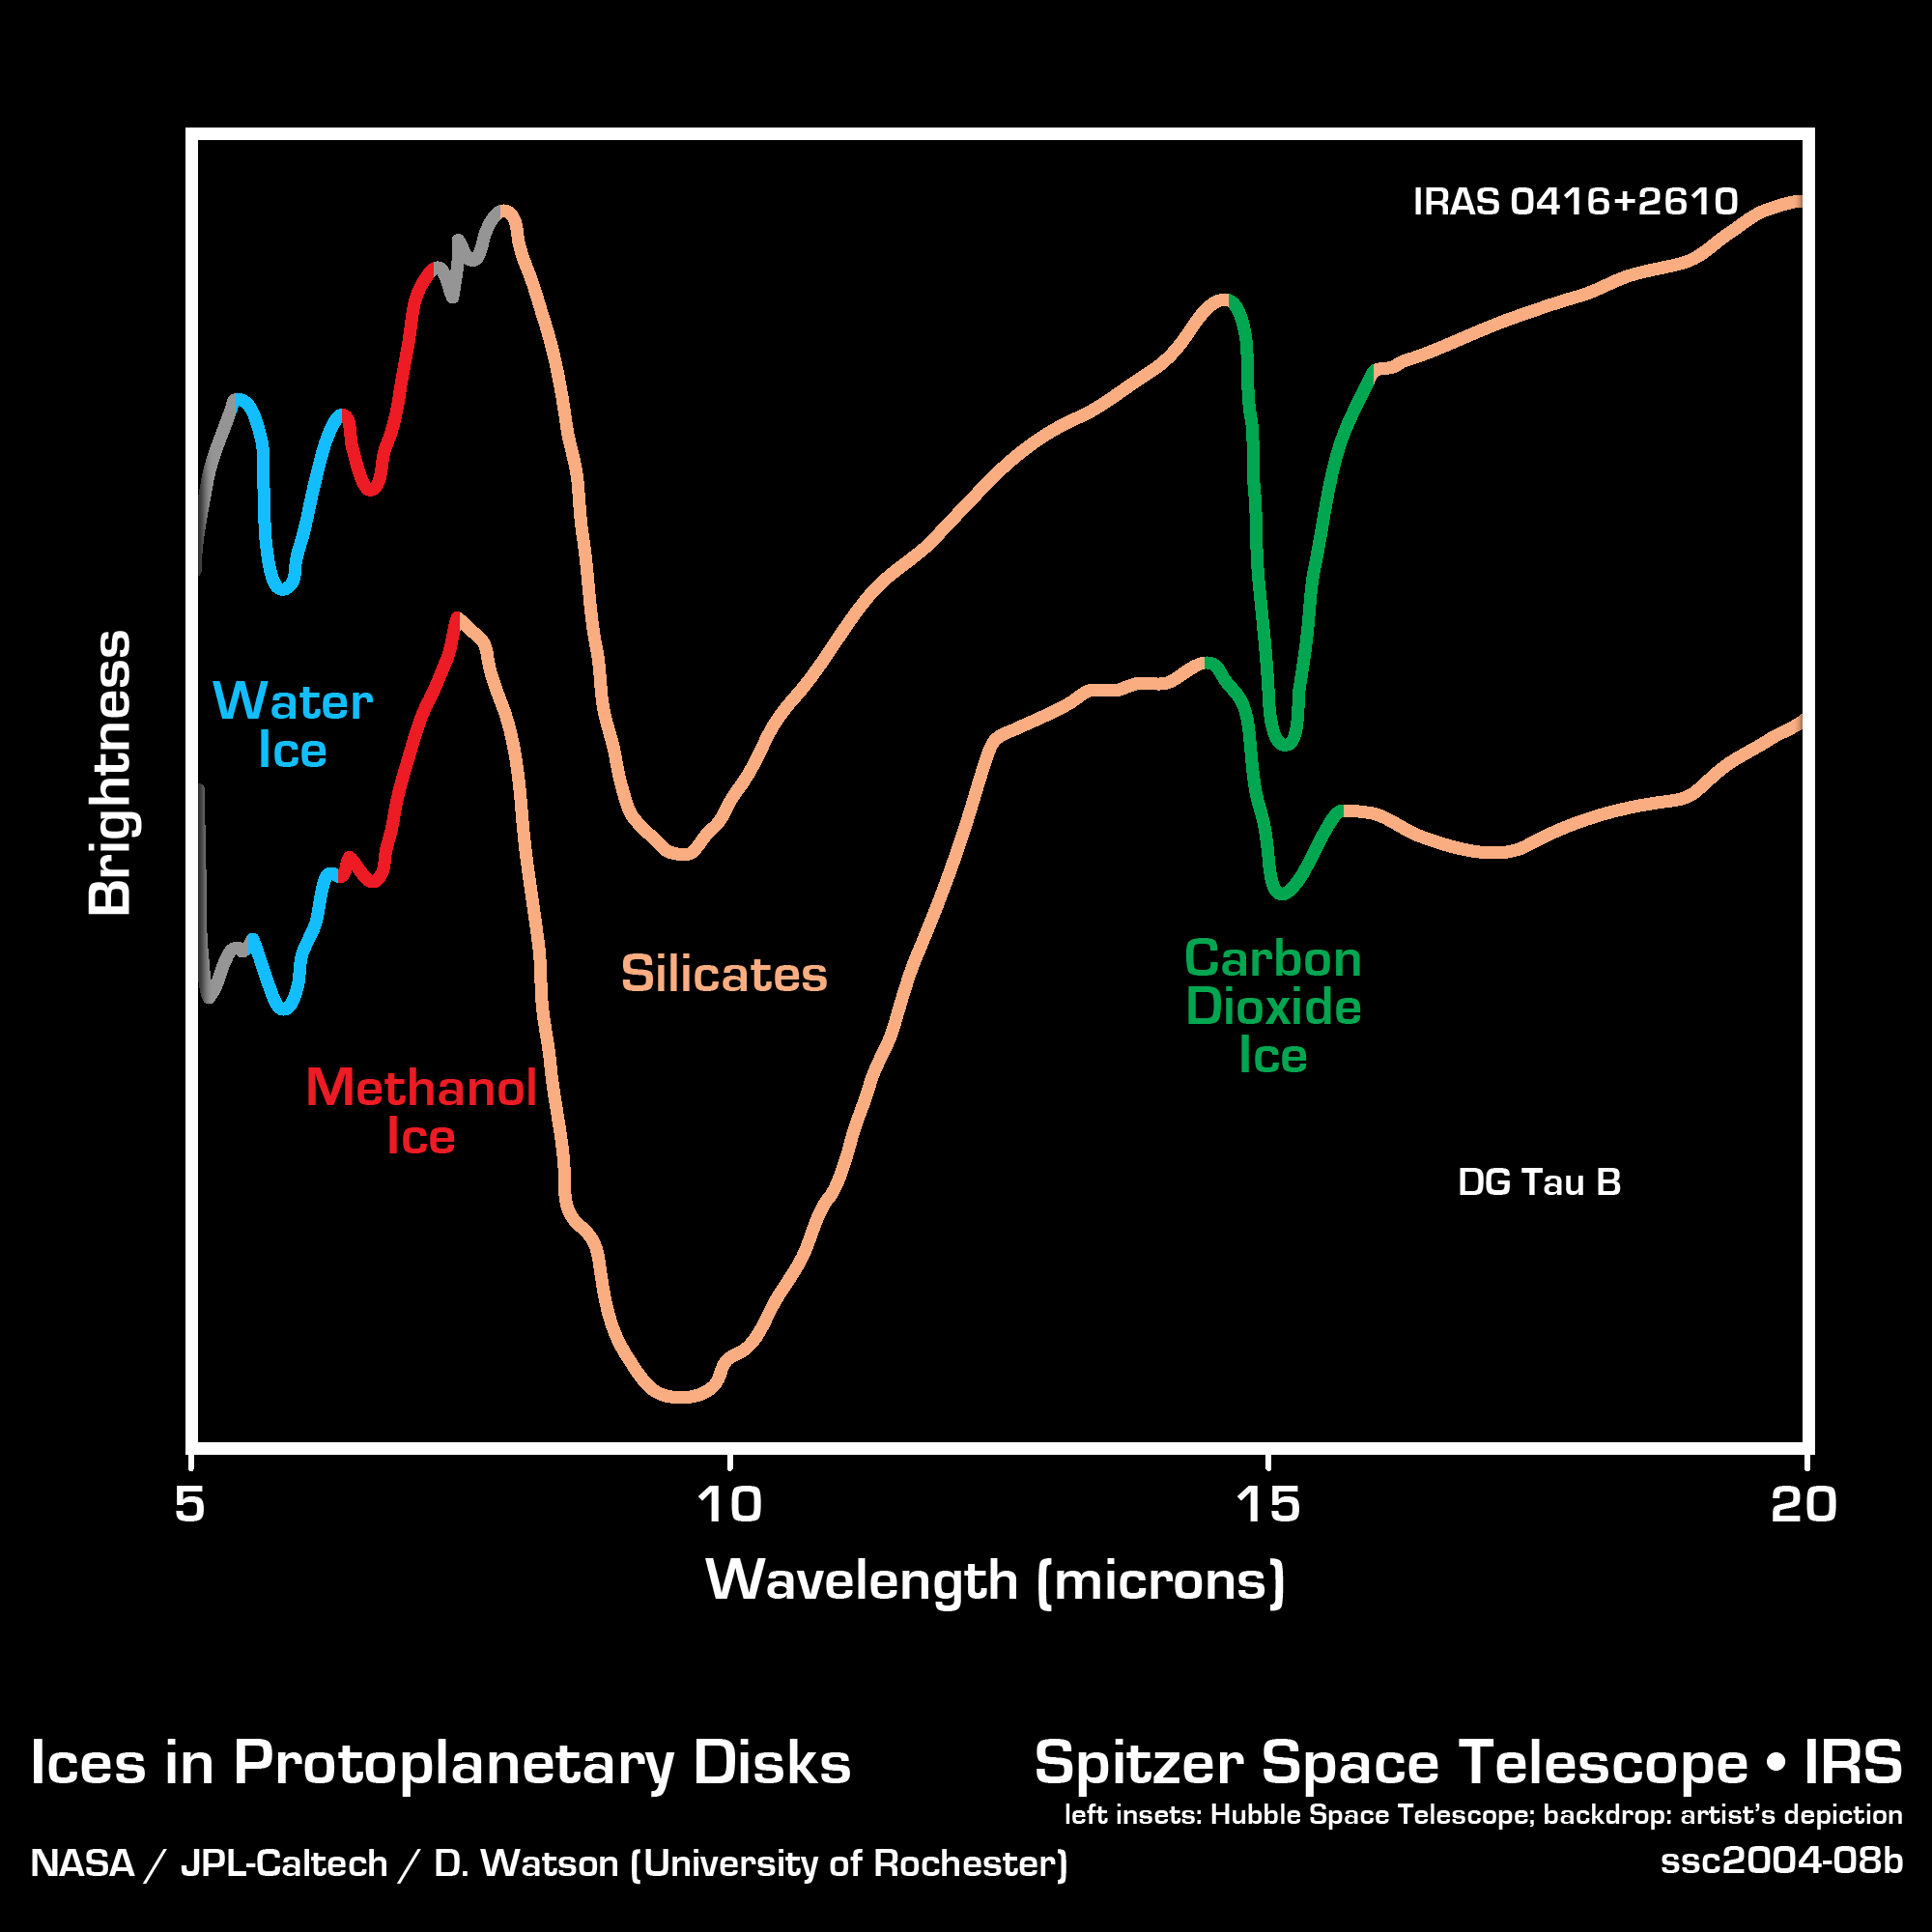

Ices in Protoplanetary Discs

Using sensitive instruments onboard NASA's Spitzer Space Telescope, scientists have seen the first building blocks of planets, and possibly future life, deep within dusty discs around young stars. The image shows spectra, obtained by Spitzer's infrared spectrograph, of two stars that are so young they are still embedded in protoplanetary discs. These thick discs of gas and dust are the leftover material from the formation of the stars themselves. The spectra are graphical representations of a celestial object's unique blend of light. Characteristic patterns, or fingerprints, within the spectra allow astronomers to identify the object's chemical composition.

In both infrared spectra, the presence of important chemicals for the formation of new worlds can be seen clearly. The broad depression in the center of each spectrum signifies the presence of silicates, which are chemically similar to beach sand. In fact, a good match for the chemistry of these crystalline silicates may be the famous green beaches of Hawaii, which get their color from olivine crystals in the sand. The depth of the silicate absorption feature indicates that the dusty cocoon surrounding the embedded protostar is extremely thick. Other absorption dips are produced by water ice (blue), methanol ice (red), and carbon dioxide ice (green). The fact that water, methanol and carbon dioxide appear in solid form suggests that the material immediately surrounding the protostar is cold.

Credit: NASA/JPL-Caltech/D. Watson (University of Rochester)